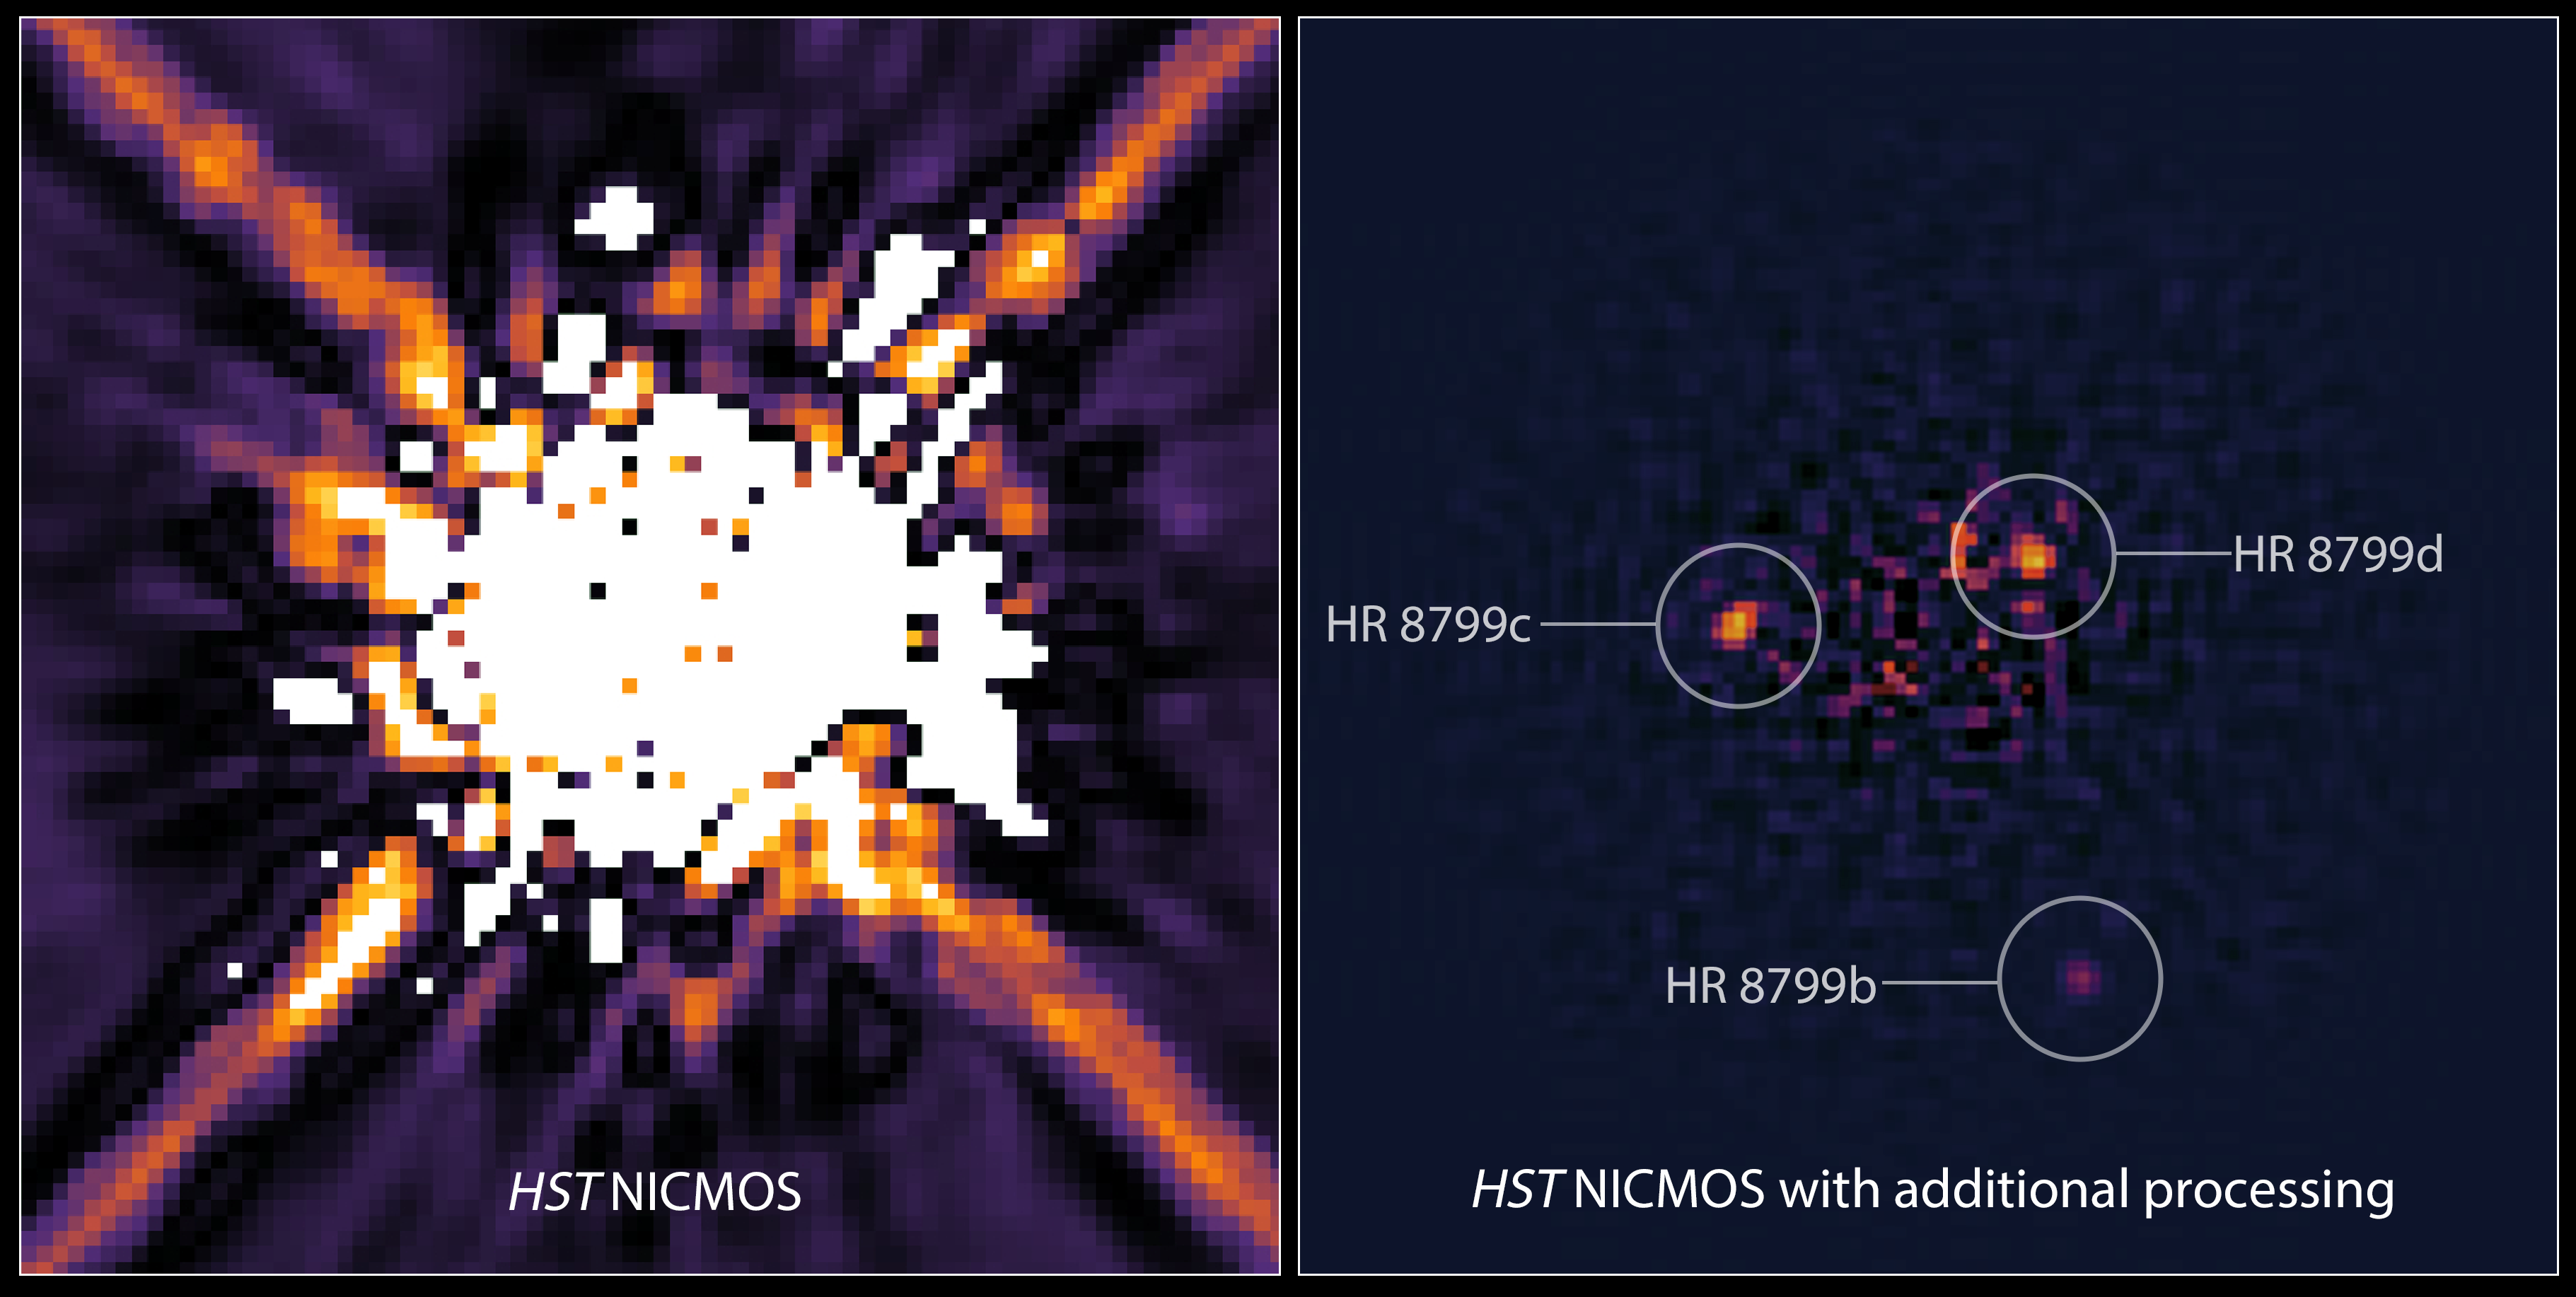

HR 8799 Exoplanet System (Hubble)

Left: This is an image of the star HR 8799 taken by Hubble's Near Infrared Camera and Multi-Object Spectrometer (NICMOS) in 1998. A mask within the camera (coronagraph) blocks most of the light from the star. Astronomers also used software to digitally subtract more starlight. Nevertheless, scattered light from HR 8799 dominates the image, obscuring the four faint planets. The exoplanets were discovered in 2007, 2008, and 2010 in near-infrared ground-based images taken with the W.M. Keck Observatory in Hawaii and the Gemini North telescope in Chile. The system is 133 light-years from Earth.

Right: A re-analysis of NICMOS data in 2011 uncovered three of the exoplanets, which were not seen in the 1998 images. Sophisticated software processing of the NICMOS data removes most of the scattered starlight to reveal the three planets orbiting HR 8799. Astronomers used this decade-old image to calculate the planets’ orbits. The fourth, innermost planet cannot be seen because it is on the edge of the NICMOS coronagraphic spot that blocks the light from the central star.

Webb will probe the planets’ atmospheres at infrared wavelengths astronomers have rarely used to image distant worlds. Webb will also hunt for other distant worlds — possibly down to Saturn-size — on the outskirts of planetary systems that cannot be detected with ground-based telescopes.

Credit: Image: NASA, ESA, Rémi Soummer (STScI)